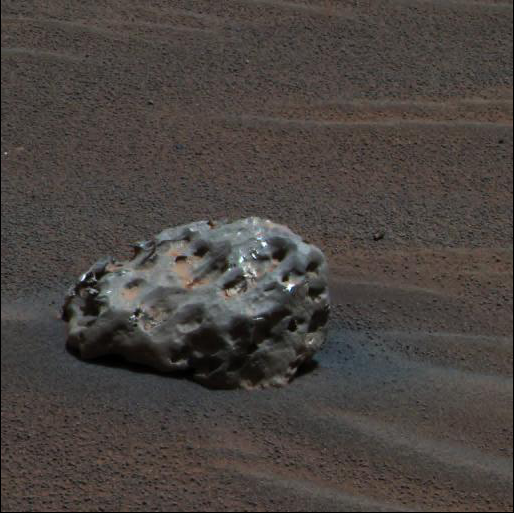

Iron Meteorite on Mars

NASA’s Mars Exploration Rover Opportunity has found an iron meteorite on Mars, the first meteorite of any type ever identified on another planet. The pitted, basketball-size object is mostly made of iron and nickel. Readings from spectrometers on the rover determined that composition. Opportunity used its panoramic camera to take the images used in this approximately true-color composite on the rover’s 339th martian day, or sol (Jan. 6, 2005). This composite combines images taken through the panoramic camera’s 600-nanometer (red), 530-nanometer (green), and 480-nanometer (blue) filters.

Credit: NASA/JPL/Cornell